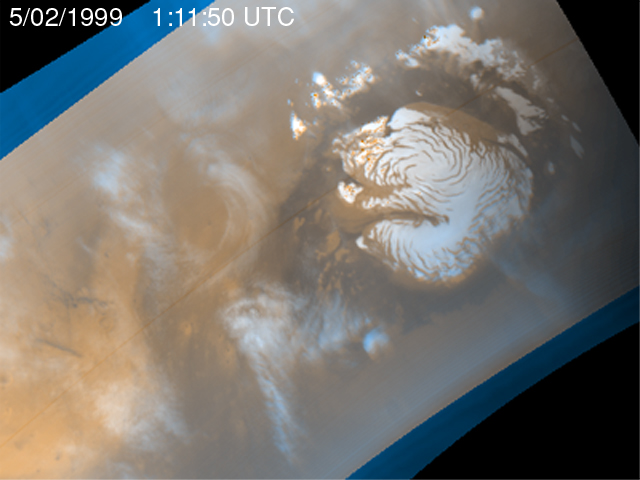

Martian Storm 05/02/99

It is mid-summer in the northern hemisphere of Mars–a time of enhanced heating that leads to the release of water vapor into the atmosphere. In the north polar region, temperature differences between bright areas of year-round ice and dark areas of sand and rock create strong winds that mix the atmosphere and create waves of clouds that swirl around the polar cap. Sometimes, as seen during the Viking mission, these winds form tight cyclones; other times, they weave an intricate pattern reflecting the turbulence of the circulation of the atmosphere.

This image is the third of five that are part of an animation that shows four days of observations of a representative portion of the northern hemisphere.

Malin Space Science Systems and the California Institute of Technology built the MOC using spare hardware from the Mars Observer mission. MSSS operates the camera from its facilities in San Diego, CA. The Jet Propulsion Laboratory’s Mars Surveyor Operations Project operates the Mars Global Surveyor spacecraft with its industrial partner, Lockheed Martin Astronautics, from facilities in Pasadena, CA and Denver, CO.

Credit: NASA/JPL/MSSS